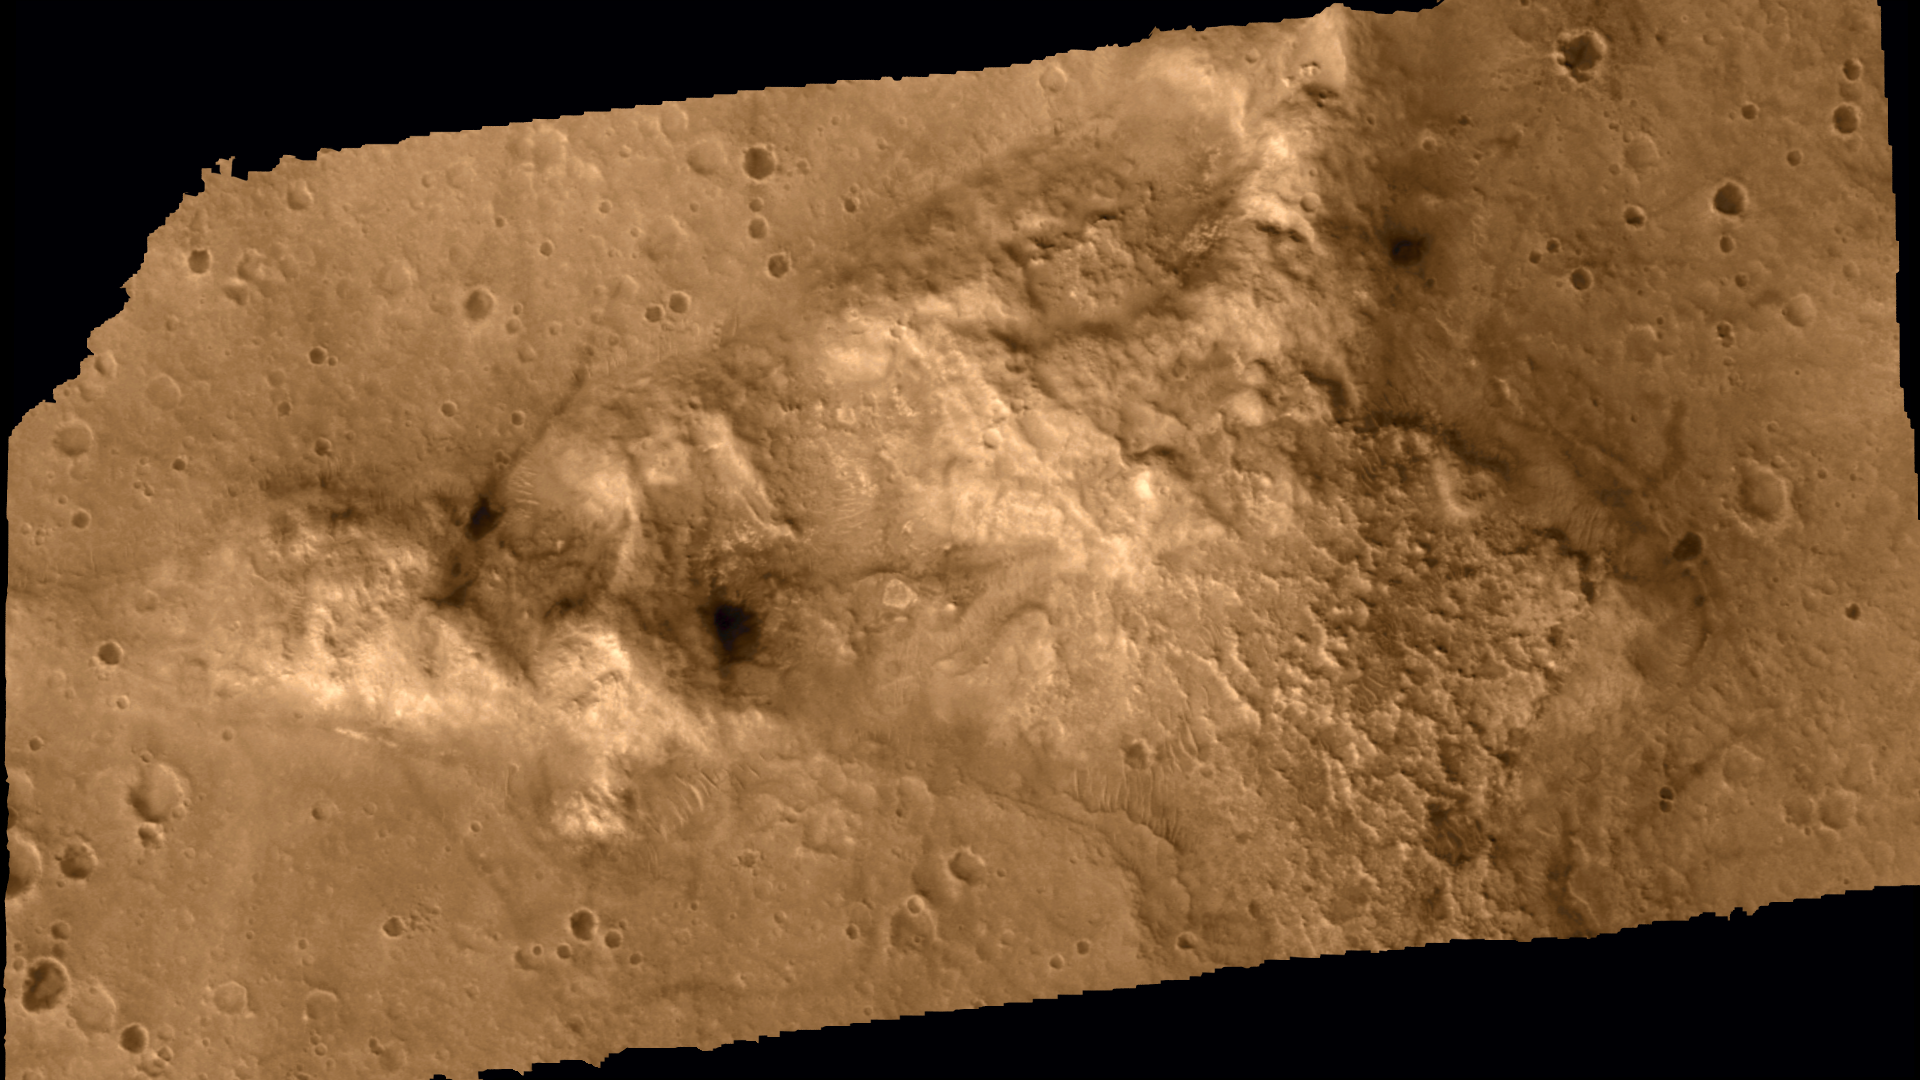

Spirit’s Plan for ‘Columbia Hills’

This is a still from an animation showing the Mars Exploration Rover Spirit’s ultimate target, the “Columbia Hills,” from various angles including a Spirit’s-eye-view, a fly-over view, a horizon view and a counterclockwise view circling to the south and north of the hills. The Columbia Hills are an intriguing target because they are older than the plains and may give scientists more clues to Mars’ past. To successfully reach and examine the hills, Spirit must continue to perform above the original expectations of scientists and engineers. The elevation model in this animation was made using two images from the camera onboard NASA’s Mars Global Surveyor.

Credit: NASA/JPL/MSSS/USGS